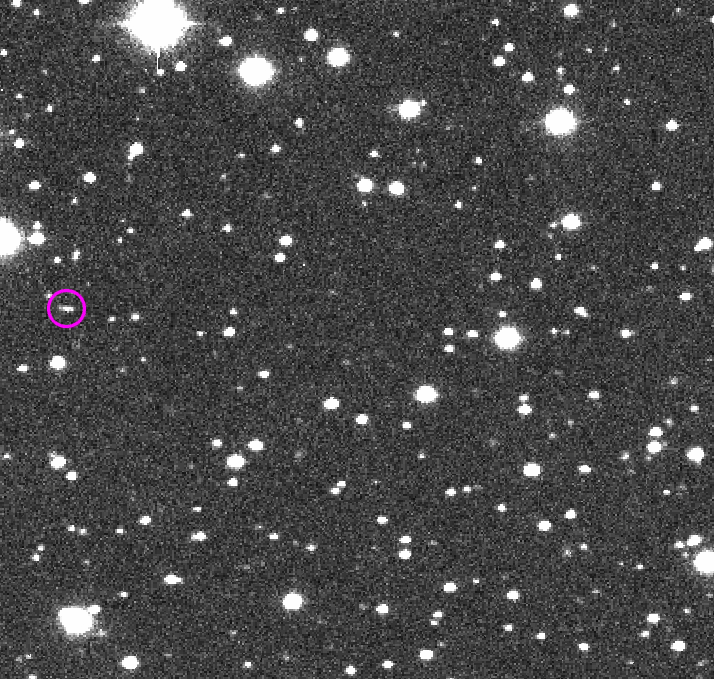

Sky Survey Detected This Small Asteroid

In this sequence of four images taken during one night of observation by NASA’s Catalina Sky Survey near Tucson, Arizona, the speck of light that moves relative to the background stars is a small asteroid that was, at the time, about as far away as the moon.

This asteroid, named 2014 AA, was the second one ever detected on course to impact Earth. It was estimated to be about 6 to 10 feet (2 to 3 meters) in diameter, and it harmlessly hit Earth’s atmosphere over the Atlantic Ocean about 20 hours after its discovery in these images.

The images were taken Jan. 1, 2014. They provide an example of how asteroids are typically discovered by detection of their motion relative to background stars.

Credit: NASA/JPL-Caltech/CSS-Univ. of Arizona